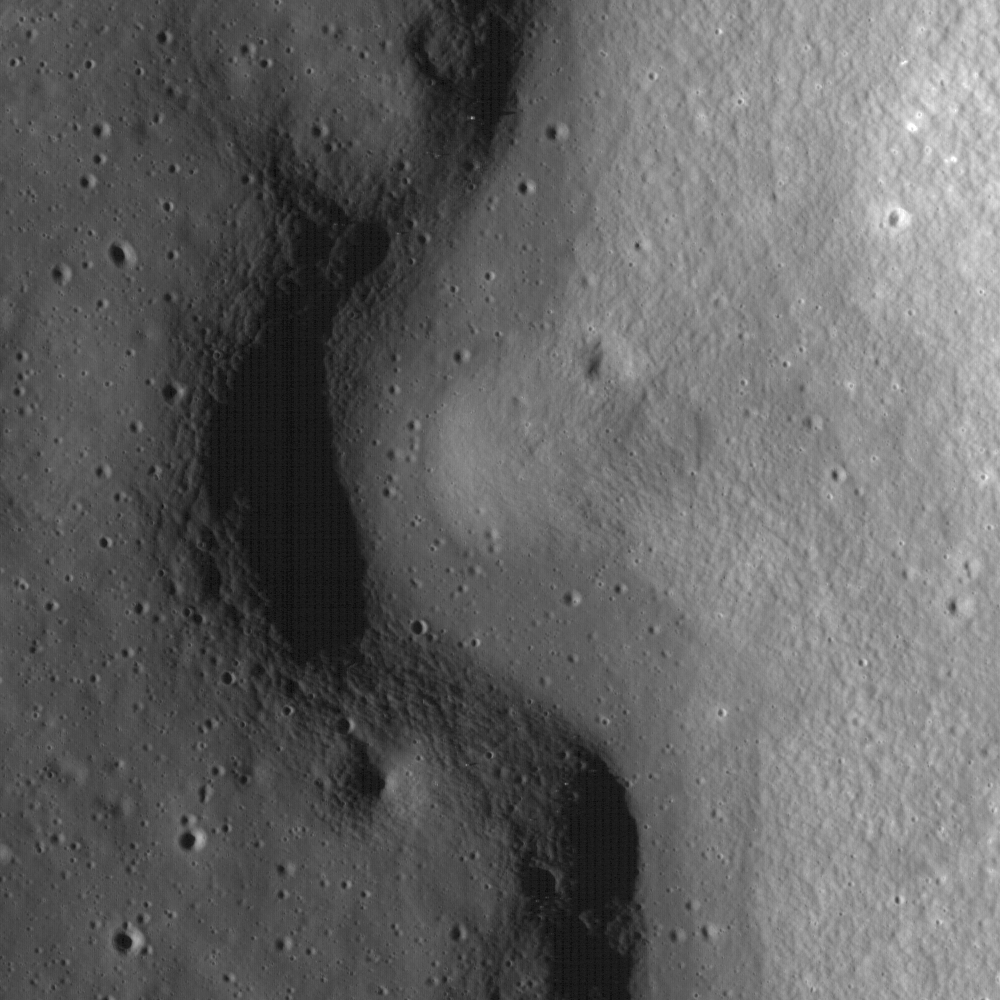

Rimae Prinz Region – Constellation Region of Interest

A sinuous rille created by a lava flow snakes around the base of a massif in the Prinz-Harbinger region on the Moon. The Rimae Prinz Region is a NASA Constellation Region of Interest. Image width is 1.46 km, LROC NAC frame M102429075L.

NASA’s Goddard Space Flight Center built and manages the mission for the Exploration Systems Mission Directorate at NASA Headquarters in Washington. The Lunar Reconnaissance Orbiter Camera was designed to acquire data for landing site certification and to conduct polar illumination studies and global mapping. Operated by Arizona State University, LROC consists of a pair of narrow-angle cameras (NAC) and a single wide-angle camera (WAC). The mission is expected to return over 70 terabytes of image data.

Credit: NASA/GSFC/Arizona State University